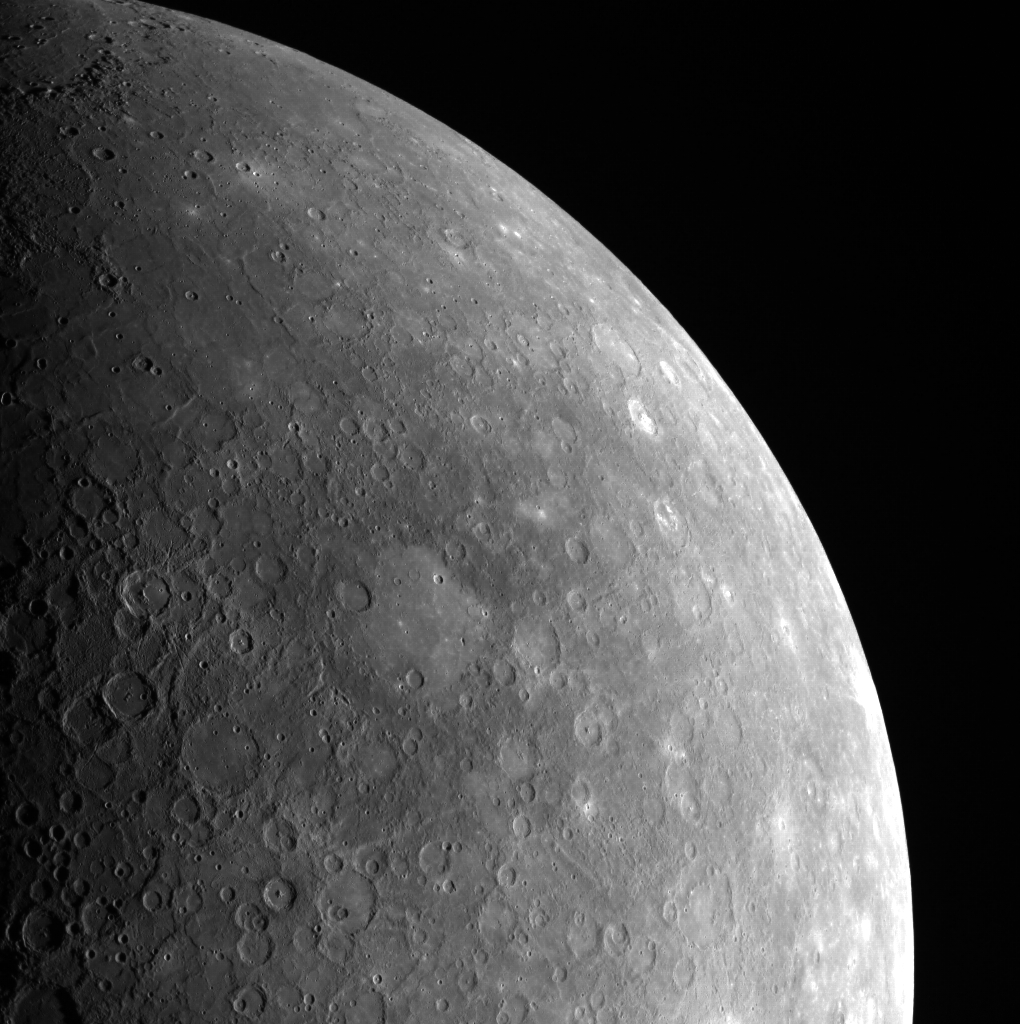

And I Feel Fine

The above limb image shows the location of the basin Tolstoj. The interior of Tolstoj is filled with smooth plains while the exterior is largely Low Reflectivity Material. Images such as this provide a stunning view of Mercury’s surface.

This image was acquired as part of MDIS’s limb imaging campaign. Once per week, MDIS captures images of Mercury’s limb, with an emphasis on imaging the southern hemisphere limb. These limb images provide information about Mercury’s shape and complement measurements of topography made by the Mercury Laser Altimeter (MLA) of Mercury’s northern hemisphere.

Image Mission Elapsed Time (MET): 212797716
Image ID: 202274
Instrument: Wide Angle Camera (WAC) of the Mercury Dual Imaging System (MDIS)
WAC filter: 7 (748 nanometers)
Center Latitude: -8.04°
Center Longitude: 200.7° E
Resolution: 2216 meters/pixel
Scale: The image above shows ~2770 km (1721 mi.).
Incidence Angle: 60.1°
Emission Angle: 48.1°
Phase Angle: 96.8°

The MESSENGER spacecraft is the first ever to orbit the planet Mercury, and the spacecraft’s seven scientific instruments and radio science investigation are unraveling the history and evolution of the Solar System’s innermost planet. Visit the Why Mercury? section of this website to learn more about the key science questions that the MESSENGER mission is addressing. During the one-year primary mission, MDIS acquired 88,746 images and extensive other data sets. MESSENGER is now in a year-long extended mission, during which plans call for the acquisition of more than 80,000 additional images to support MESSENGER’s science goals.

For information regarding the use of images, see the MESSENGER image use policy.

Credit: NASA/Johns Hopkins University Applied Physics Laboratory/Carnegie Institution of Washington